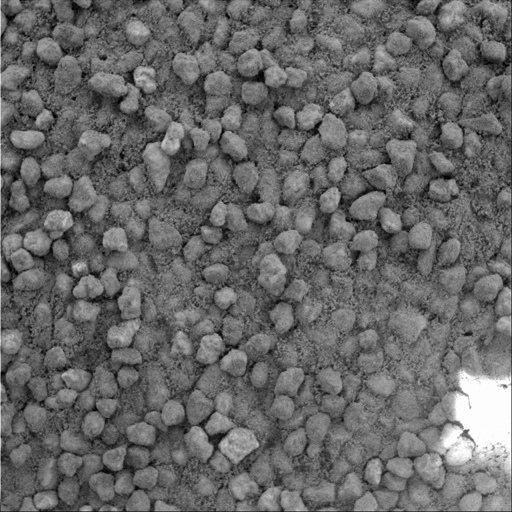

Angular Grains of Sand Hint at Short Transport Distance

A basic tenet of sedimentology, the field of geology that studies sedimentary processes, is that the farther a piece of rock travels from its source, the smaller and rounder in shape it becomes as the materials suffer impacts with other grains during transport by wind or water. Grains that have not traveled as far are more angular and less rounded. A comparison of photographs taken by the microscopic imager on NASA’s Mars Exploration Rover Spirit suggests that sand that has accumulated in drifts on the plains of Gusev Crater traveled farther from the source rock than similar sand grains in the hills inside Gusev. In a microscopic image taken on the plains of Gusev Crater early in the mission (PIA05288), sand deposits were made up of rounded grains. In contrast, this more recent microscopic image of a sand drift near the top of the “Columbia Hills” shows poorly sorted, more angular grains of sand, which suggests they were transported a relatively short distance from a local source.

This image is of grains in a sand drift informally named “Cliffhanger” because of its proximity to the edge of steep slopes that bound the summit region of “Husband Hill,” highest of the Columbia Hills. Spirit took the image with its microscopic imager on the rover’s 607th martian day, or sol (Sept. 9, 2005). The photo covers an area 3 centimeters (1.2 inches) across. The scale of the image (31 microns or one one-thousandth of an inch per pixel) allows features as small as 0.1 millimeter (four one-thousandths of an inch) to be resolved.

Credit: NASA/JPL-Caltech/Cornell/USGS